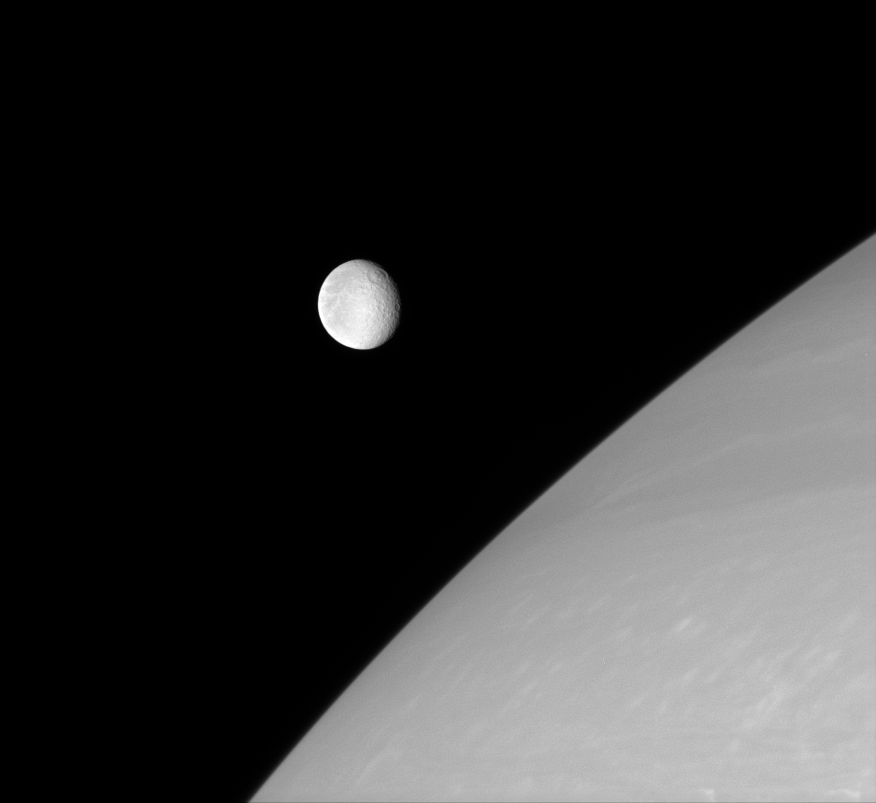

Rhea Detached

Rhea is frozen in this Cassini portrait, captured just before it glided in front of Saturn’s northern hemisphere. The wispy streaks on Rhea’s trailing side are partly visible in the west.

This view looks toward the anti-Saturn side of Rhea (1,528 kilometers, or 949 miles across). North is up.

The image was taken in visible red light with the Cassini spacecraft narrow-angle camera on Sept. 9, 2007. The view was acquired at a distance of approximately 2.8 million kilometers (1.7 million miles) from Rhea and at a Sun-Rhea-spacecraft, or phase, angle of 33 degrees. Image scale is 17 kilometers (10 miles) per pixel.

The Cassini-Huygens mission is a cooperative project of NASA, the European Space Agency and the Italian Space Agency. The Jet Propulsion Laboratory, a division of the California Institute of Technology in Pasadena, manages the mission for NASA’s Science Mission Directorate, Washington, D.C. The Cassini orbiter and its two onboard cameras were designed, developed and assembled at JPL. The imaging operations center is based at the Space Science Institute in Boulder, Colo.

Credit: NASA/JPL/Space Science Institute